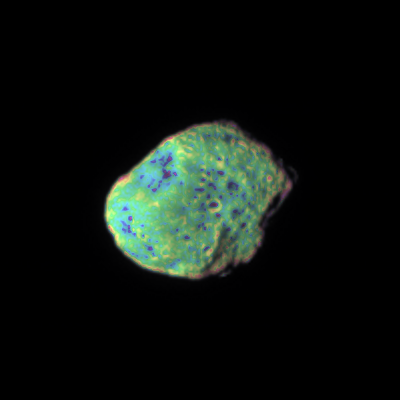

Multicolor Hyperion

Multicolor Hyperion

Saturn’s moon Hyperion appears to tumble toward Cassini in this movie that shows variations in color across the moon’s surface.

The movie was created from 14 frames and represents about 12 hours as the spacecraft encountered Hyperion in early 2006. Most of the observable motion is due to the spacecraft’s trajectory during the flyby.

The dark areas in the bottoms of craters are seen on all parts of Hyperion.

To create the false-color view in each frame, ultraviolet, green and infrared images were combined into a single picture that isolates and maps regional color differences. This “color map” was then superimposed over a clear-filter image that preserves the relative brightness across the body.

The combination of color map and brightness image shows how colors vary across Hyperion’s surface. The origin of the color differences is not yet understood, but may be caused by subtle differences in the surface composition or the sizes of grains making up the icy surface material.

Hyperion is 280 kilometers (174 miles) across. The images were taken with the Cassini spacecraft narrow-angle camera on Feb. 23, 2006, at a distance ranging from 1.3 million to 1 million kilometers (800,000 to 600,000 miles) from Hyperion. Image scale is about 4 kilometers (2 miles) per pixel.

The Cassini-Huygens mission is a cooperative project of NASA, the European Space Agency and the Italian Space Agency. The Jet Propulsion Laboratory, a division of the California Institute of Technology in Pasadena, manages the mission for NASA’s Science Mission Directorate, Washington, D.C. The Cassini orbiter and its two onboard cameras were designed, developed and assembled at JPL. The imaging operations center is based at the Space Science Institute in Boulder, Colo.

Credit: NASA/JPL/Space Science Institute